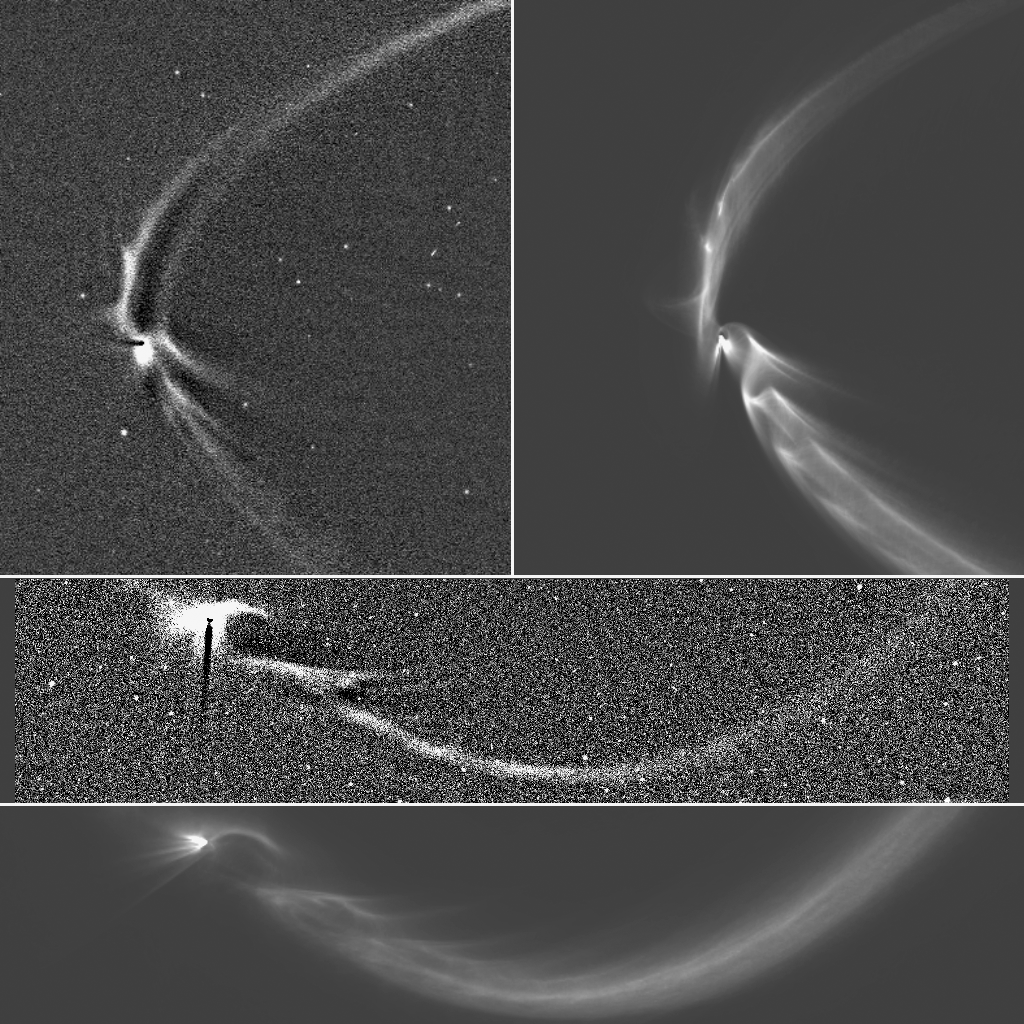

Simulations of the Tendrils

Annotated Image

This collage, consisting of two Cassini images of long, sinuous, tendril-like features from Saturn’s moon Enceladus and two corresponding computer simulations of the same features, illustrates how well the structures, and the sizes of the particles composing them, can be modeled by tracing the trajectories of tiny, icy grains ejected from Enceladus’ south polar geysers.

The figures labeled “a” and “c” (see annotated image above) are computer-enhanced images of the tendril structures near Enceladus that were taken at high solar phase angle (174 and 170 degrees, respectively); figures “b” and “d” are synthetic (computer-generated) images produced by following the trajectories of tiny, icy particles ejected from the 36 most active geysers (representing the top 50 percent of the moon’s total geysering activity) found on the south polar terrain. The match between real and synthetic images is quite good and strongly supports the suggestion that tendrils are produced by the moon’s geysers.

Electromagnetic effects associated with electrical charges that collect on small grains embedded in a magnetosphere like Saturn’s can modify the grains’ trajectories. These effects are very sensitive to particle size, with smaller particles feeling the effects of charging more strongly than larger ones. The scale of the arc-like structures seen in the tendrils allows scientists to determine that the tendril particles are no smaller than about 0.5 microns (a micron is one millionth of a meter), a size consistent with that of E-ring particles found from other Cassini observations, both imaging and in situ.

Figure “a” is from the observation of 2006; “c” was taken on July 19, 2013 during Cassini’s Earth-imaging event (see PIA17172). Orbital motion is counter-clockwise in all images.

The Cassini mission is a cooperative project of NASA, ESA (the European Space Agency) and the Italian Space Agency. The Jet Propulsion Laboratory, a division of the California Institute of Technology in Pasadena, manages the mission for NASA’s Science Mission Directorate, Washington. The Cassini orbiter and its two onboard cameras were designed, developed and assembled at JPL. The imaging operations center is based at the Space Science Institute in Boulder, Colorado.

Credit: NASA/JPL-Caltech/Space Science Institute